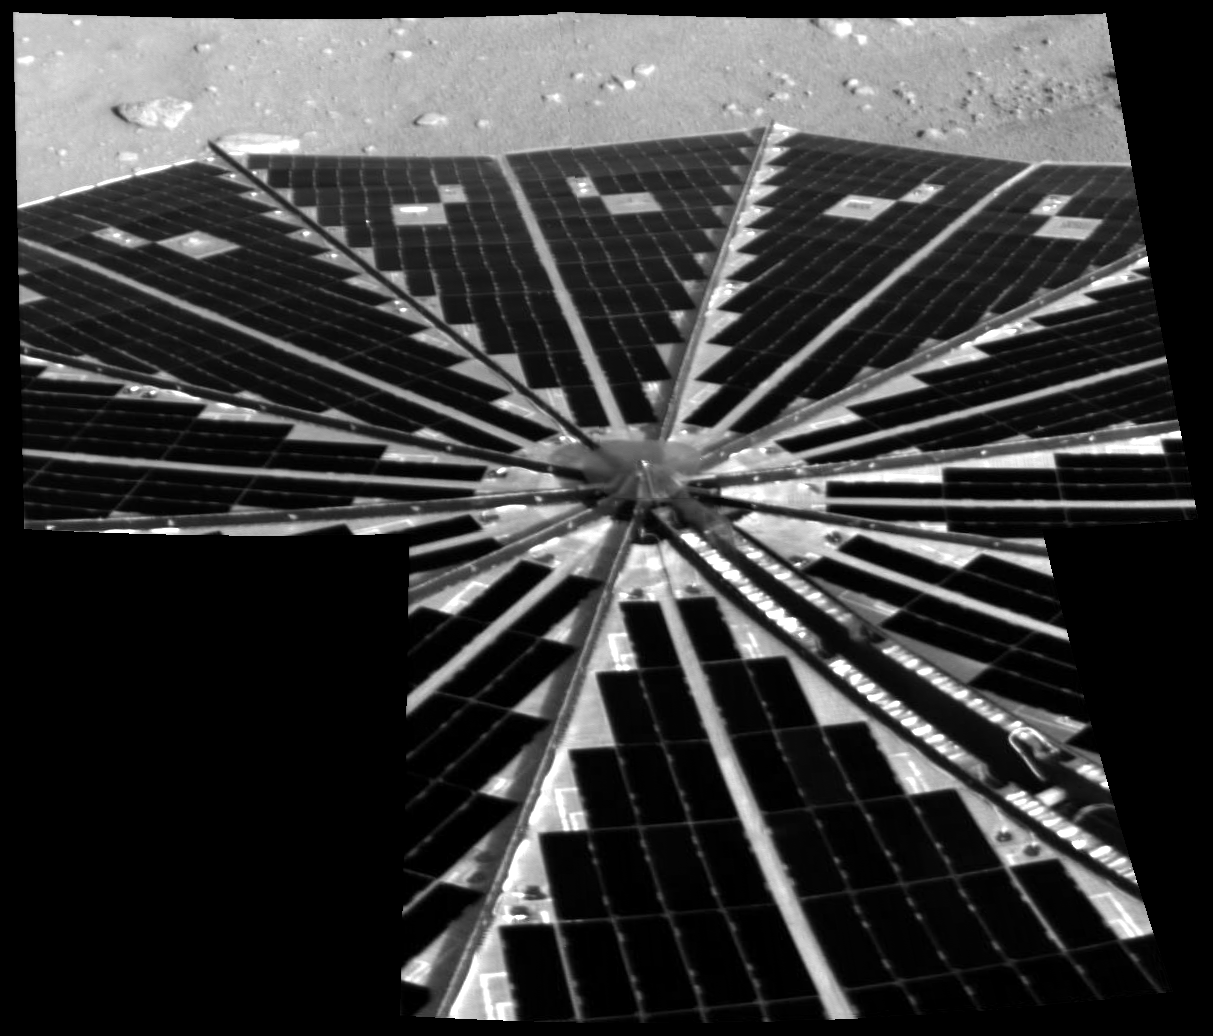

Solar Power Grid

Shown here is one of the first images taken by NASA’s Phoenix Mars Lander of one of the octagonal solar panels, which opened like two handheld, collapsible fans on either side of the spacecraft. Beyond this view is a small slice of the north polar terrain of Mars.

The successfully deployed solar panels are critical to the success of the 90-day mission, as they are the spacecraft’s only means of replenishing its power. Even before these images reached Earth, power readings from the spacecraft indicated to engineers that the solar panels were already at work recharging the spacecraft’s batteries.

Before deploying the Surface Stereo Imager to take these images, the lander waited about 15 minutes for the dust to settle.

This image was taken by the spacecraft’s Surface Stereo Imager on Sol, or Martian day, 0 (May 25, 2008).

The Phoenix Mission is led by the University of Arizona, Tucson, on behalf of NASA. Project management of the mission is by NASA’s Jet Propulsion Laboratory, Pasadena, Calif. Spacecraft development is by Lockheed Martin Space Systems, Denver.

Photojournal Note: As planned, the Phoenix lander, which landed May 25, 2008 23:53 UTC, ended communications in November 2008, about six months after landing, when its solar panels ceased operating in the dark Martian winter.

Credit: NASA/JPL-Caltech/University of Arizona